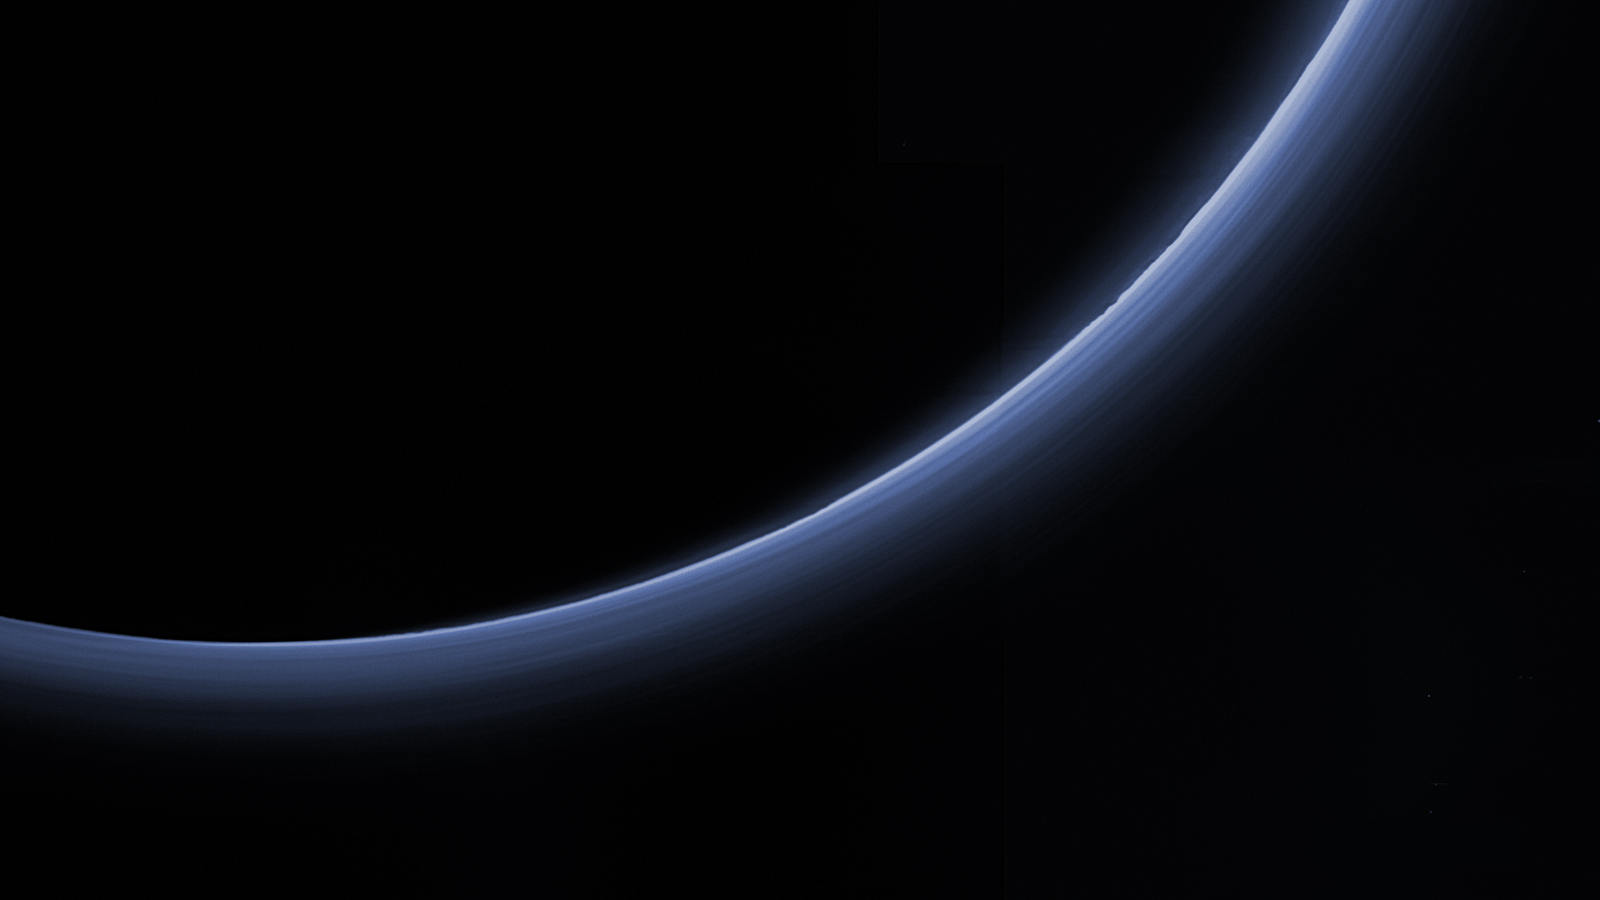

Pluto’s Haze in Bands of Blue

This processed image is the highest-resolution color look yet at the haze layers in Pluto’s atmosphere. Shown in approximate true color, the picture was constructed from a mosaic of four panchromatic images from the Long Range Reconnaissance Imager (LORRI) splashed with Ralph/Multispectral Visible Imaging Camera (MVIC) four-color filter data, all acquired by NASA’s New Horizons spacecraft on July 14, 2015. The resolution is 1 kilometer (0.6 miles) per pixel; the sun illuminates the scene from the right.

Scientists believe the haze is a photochemical smog resulting from the action of sunlight on methane and other molecules in Pluto’s atmosphere, producing a complex mixture of hydrocarbons such as acetylene and ethylene. These hydrocarbons accumulate into small particles, a fraction of a micrometer in size, and scatter sunlight to make the bright blue haze seen in this image.

As they settle down through the atmosphere, the haze particles form numerous intricate, horizontal layers, some extending for hundreds of miles around Pluto. The haze layers extend to altitudes of over 200 kilometers (120 miles).

Adding to the stark beauty of this image are mountains on Pluto’s limb (on the right, near the 4 o’clock position), surface features just within the limb to the right, and crepuscular rays (dark finger-like shadows to the left) extending from Pluto’s topographic features.

The Johns Hopkins University Applied Physics Laboratory in Laurel, Maryland, designed, built, and operates the New Horizons spacecraft, and manages the mission for NASA’s Science Mission Directorate. The Southwest Research Institute, based in San Antonio, leads the science team, payload operations and encounter science planning. New Horizons is part of the New Frontiers Program managed by NASA’s Marshall Space Flight Center in Huntsville, Alabama.

Credit: NASA/Johns Hopkins University Applied Physics Laboratory/Southwest Research Institute